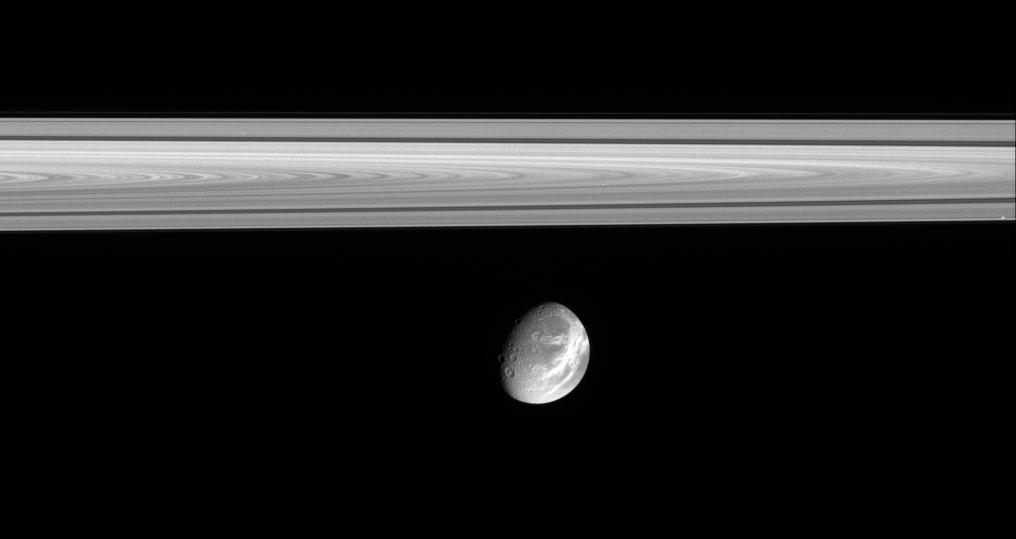

Captivating Dione

The soft appearance of Dione’s wispy terrains belies their true nature. They are, in fact, complex systems of crisp, braided fractures that cover the moon’s trailing hemisphere.

(See PIA06162) for a closer view of the fractures.) This view shows the western potion of the wispy terrain on Dione (1,126 kilometers, or 700 miles across). The craters Dido and Antenor can be seen near the terminator at lower left.

In the rings above, the dark Cassini Division between the A and B rings is visible.

The image was taken in visible light with the Cassini narrow-angle camera on Oct. 9, 2005, at a distance of approximately 1.8 million kilometers (1.1 million miles) from Dione and at a Sun-Dione-spacecraft, or phase, angle of 52 degrees. The image scale is 11 kilometers (7 miles) per pixel.

The Cassini-Huygens mission is a cooperative project of NASA, the European Space Agency and the Italian Space Agency. The Jet Propulsion Laboratory, a division of the California Institute of Technology in Pasadena, manages the mission for NASA’s Science Mission Directorate, Washington, D.C. The Cassini orbiter and its two onboard cameras were designed, developed and assembled at JPL. The imaging operations center is based at the Space Science Institute in Boulder, Colo.

Credit: NASA/JPL/Space Science Institute